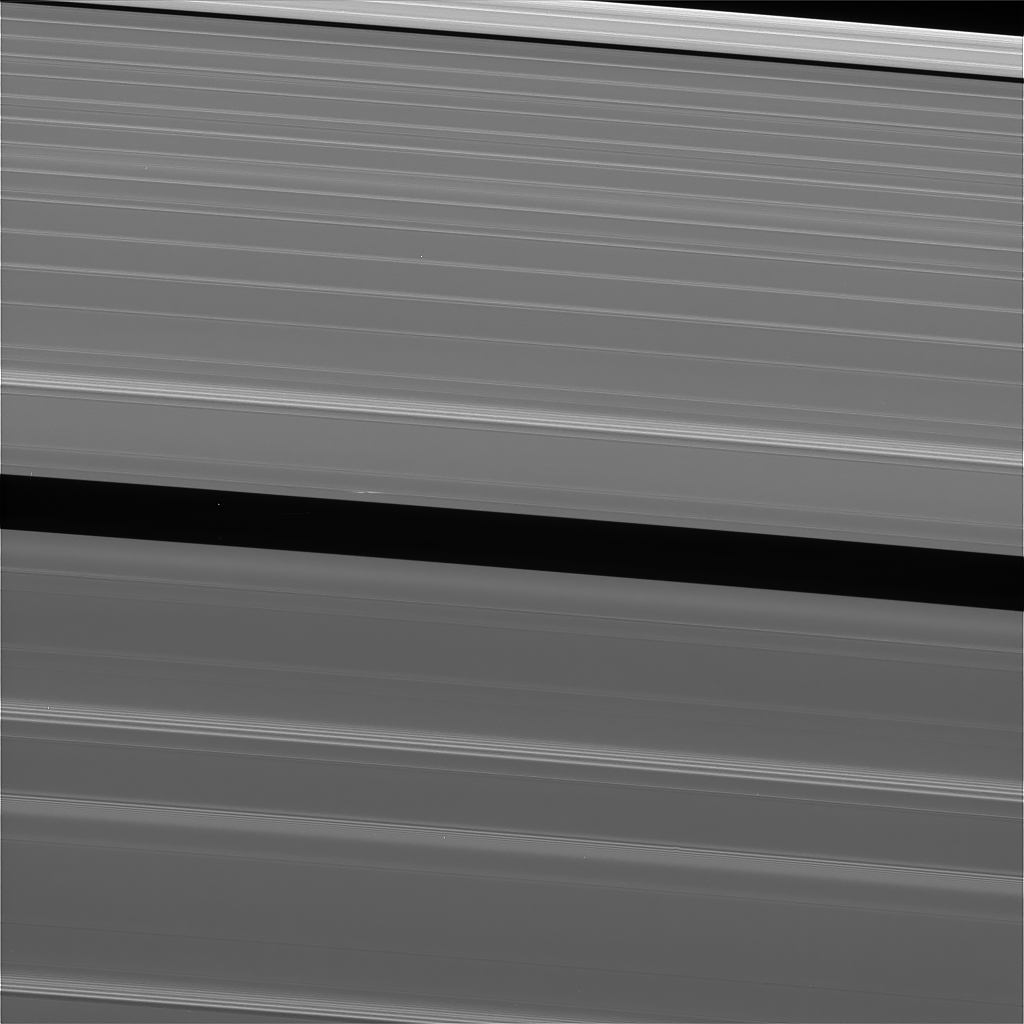

Lone Propeller

This view of Saturn’s A ring features a lone “propeller” — one of many such features created by small moonlets embedded in the rings as they attempt, unsuccessfully, to open gaps in the ring material. The image was taken by NASA’s Cassini spacecraft on Sept. 13, 2017. It is among the last images Cassini sent back to Earth.

The view was taken in visible light using the Cassini spacecraft wide-angle camera at a distance of 420,000 miles (676,000 kilometers) from Saturn. Image scale is 2.3 miles (3.7 kilometers).

The Cassini mission is a cooperative project of NASA, ESA (the European Space Agency) and the Italian Space Agency. The Jet Propulsion Laboratory, a division of Caltech in Pasadena, manages the mission for NASA’s Science Mission Directorate, Washington. The Cassini orbiter and its two onboard cameras were designed, developed and assembled at JPL. The imaging operations center is based at the Space Science Institute in Boulder, Colorado.

Credit: NASA/JPL-Caltech/Space Science Institute